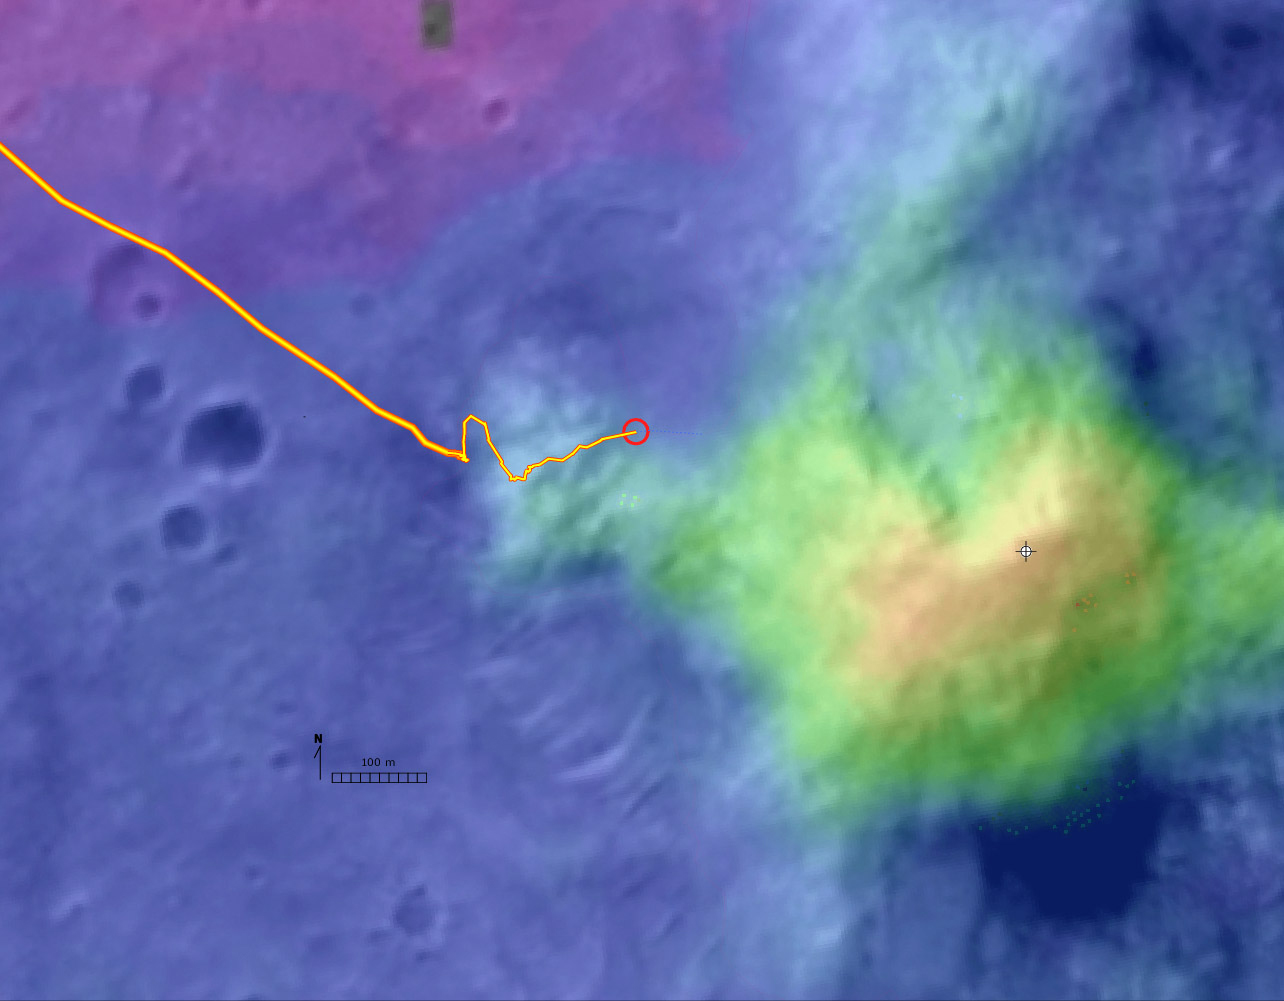

Digital Elevation Map of Spirit’s Trek

This digital elevation map, produced from satellite data overlain on an image taken by the Mars Orbital Camera on NASA’s Mars Global Surveyor spacecraft, shows changes in elevation along the trek of NASA’s Mars Exploration Rover Spirit as of the rover’s 328th martian day, or sol (Dec. 4, 2004). To that point, Spirit had driven a total of 3.89 kilometers (2.42 miles).

The blue area represents the basaltic plains on the floor of Gusev Crater, about 20 meters (66 feet) below the rover’s present location. Spirit crossed those plains for several months after landing to the west, off the left edge of this image. The greenish-blue area is the “West Spur” of the “Columbia Hills,” which Spirit reached on sol 156 (June 11, 2004). Since then, Spirit has been gradually ascending the slopes of the “West Spur” in an east-northeasterly direction. Southeast of the rover’s current position is a brighter green area that represents an abrupt increase in slope where the “West Spur” meets the steeper flanks of the “Columbia Hills.” The yellow and red areas represent the highest slopes and peaks. A steep valley east of the rover’s location appears, from orbiter images, to have layered outcrops. Scientists are directing the rover to a ridge overlooking the valley to get a better look at what lies ahead.

Credit: NASA/JPL/MSSS/NMMNHS